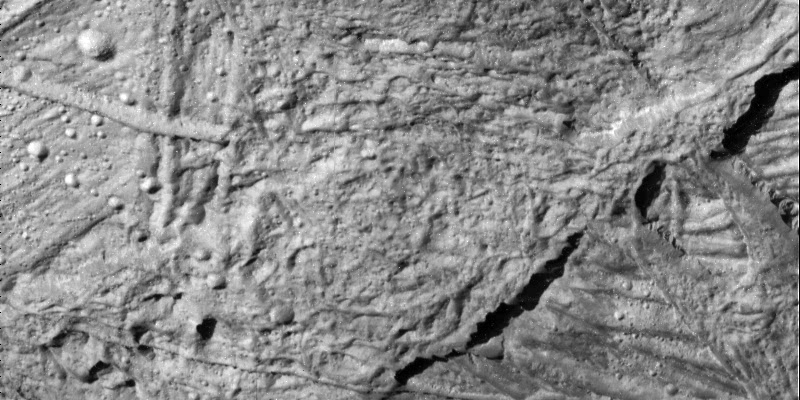

Small Craters on Europa

This high resolution view of the Conamara Chaos region on Jupiter’s icy moon, Europa, reveals craters which range in size from about 30 meters to over 450 meters (slightly over a quarter of a mile) in diameter. The large number of craters seen here is unusual for Europa. This section of Conamara Chaos lies inside a bright ray of material which was ejected by the large impact crater, Pwyll, 1000 kilometers (620 miles) to the south. The presence of craters within the bright ray suggests that many are secondaries which formed from chunks of material that were thrown out by the enormous energy of the impact which formed Pwyll.

North is to the upper right of the picture and the sun illuminates the surface from the east. The image, centered at 9 degrees latitude and 274 degrees longitude, covers an area approximately 8 by 4 kilometers (5 by 2.5 miles). The finest details that can be discerned in this picture are about 20 meters (66 feet) across. The images were taken on December 16, 1997 at a range of 960 kilometers (590 miles) by the Solid State Imaging (SSI) system on NASA’s Galileo spacecraft.

The Jet Propulsion Laboratory, Pasadena, CA manages the Galileo mission for NASA’s Office of Space Science, Washington, DC. JPL is an operating division of California Institute of Technology (Caltech).

Credit: NASA/JPL